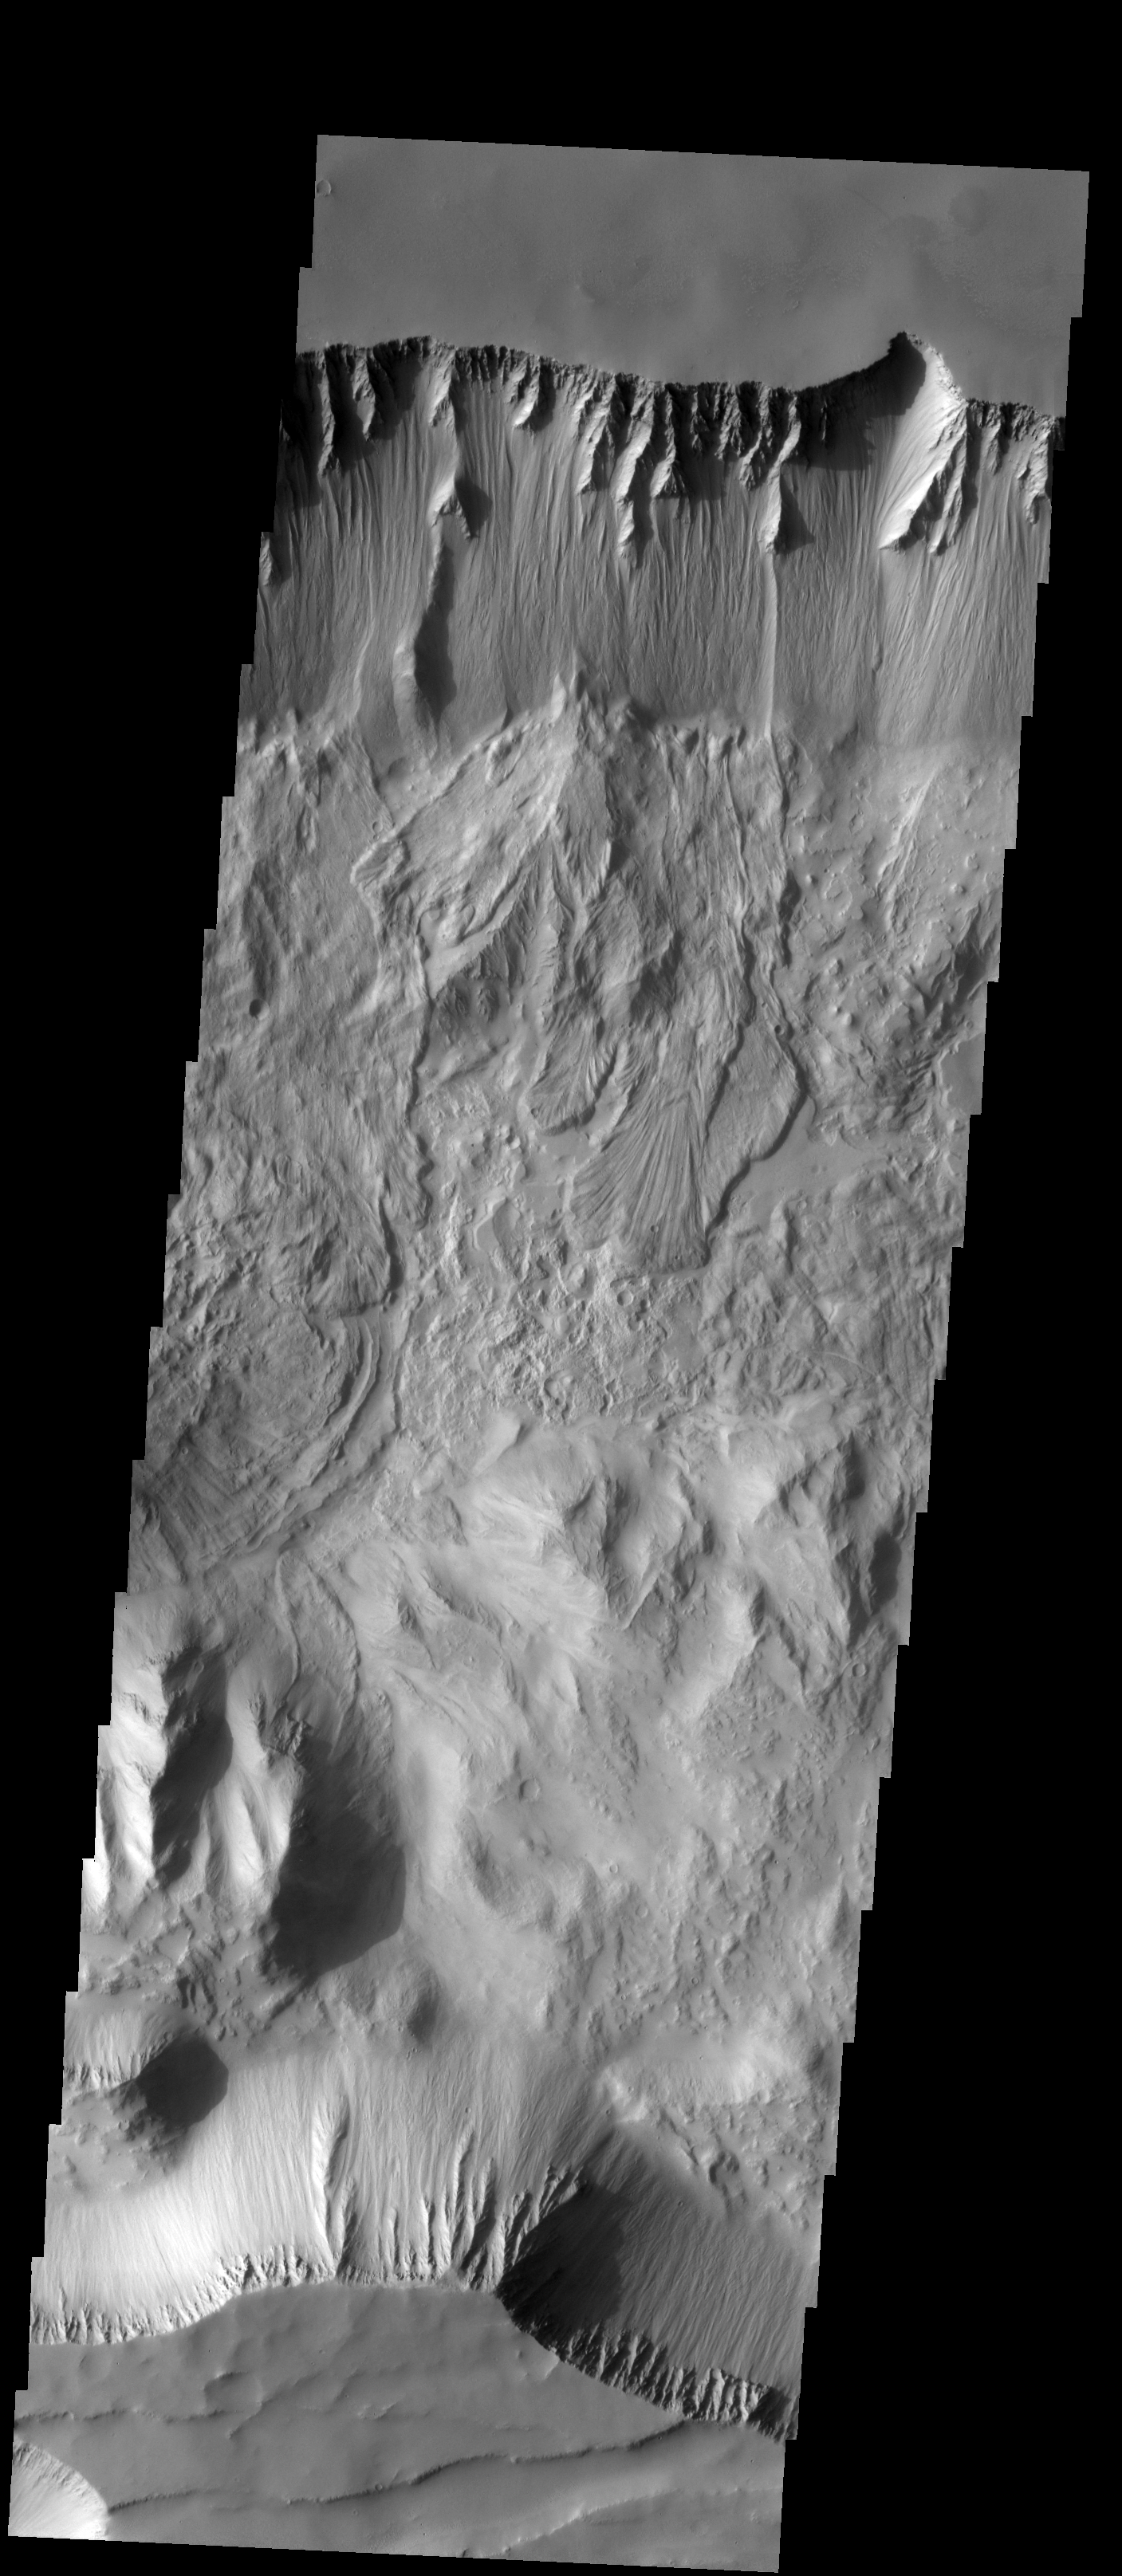

Tithonium Chasma

Several landslides are visible in this image of Thithomium Chasma.

Image information: VIS instrument. Latitude -4.6N, Longitude 274.5E. 18 meter/pixel resolution.

Please see the THEMIS Data Citation Note for details on crediting THEMIS images.

Note: this THEMIS visual image has not been radiometrically nor geometrically calibrated for this preliminary release. An empirical correction has been performed to remove instrumental effects. A linear shift has been applied in the cross-track and down-track direction to approximate spacecraft and planetary motion. Fully calibrated and geometrically projected images will be released through the Planetary Data System in accordance with Project policies at a later time.

NASA’s Jet Propulsion Laboratory manages the 2001 Mars Odyssey mission for NASA’s Office of Space Science, Washington, D.C. The Thermal Emission Imaging System (THEMIS) was developed by Arizona State University, Tempe, in collaboration with Raytheon Santa Barbara Remote Sensing. The THEMIS investigation is led by Dr. Philip Christensen at Arizona State University. Lockheed Martin Astronautics, Denver, is the prime contractor for the Odyssey project, and developed and built the orbiter. Mission operations are conducted jointly from Lockheed Martin and from JPL, a division of the California Institute of Technology in Pasadena.

Credit: NASA/JPL/ASU